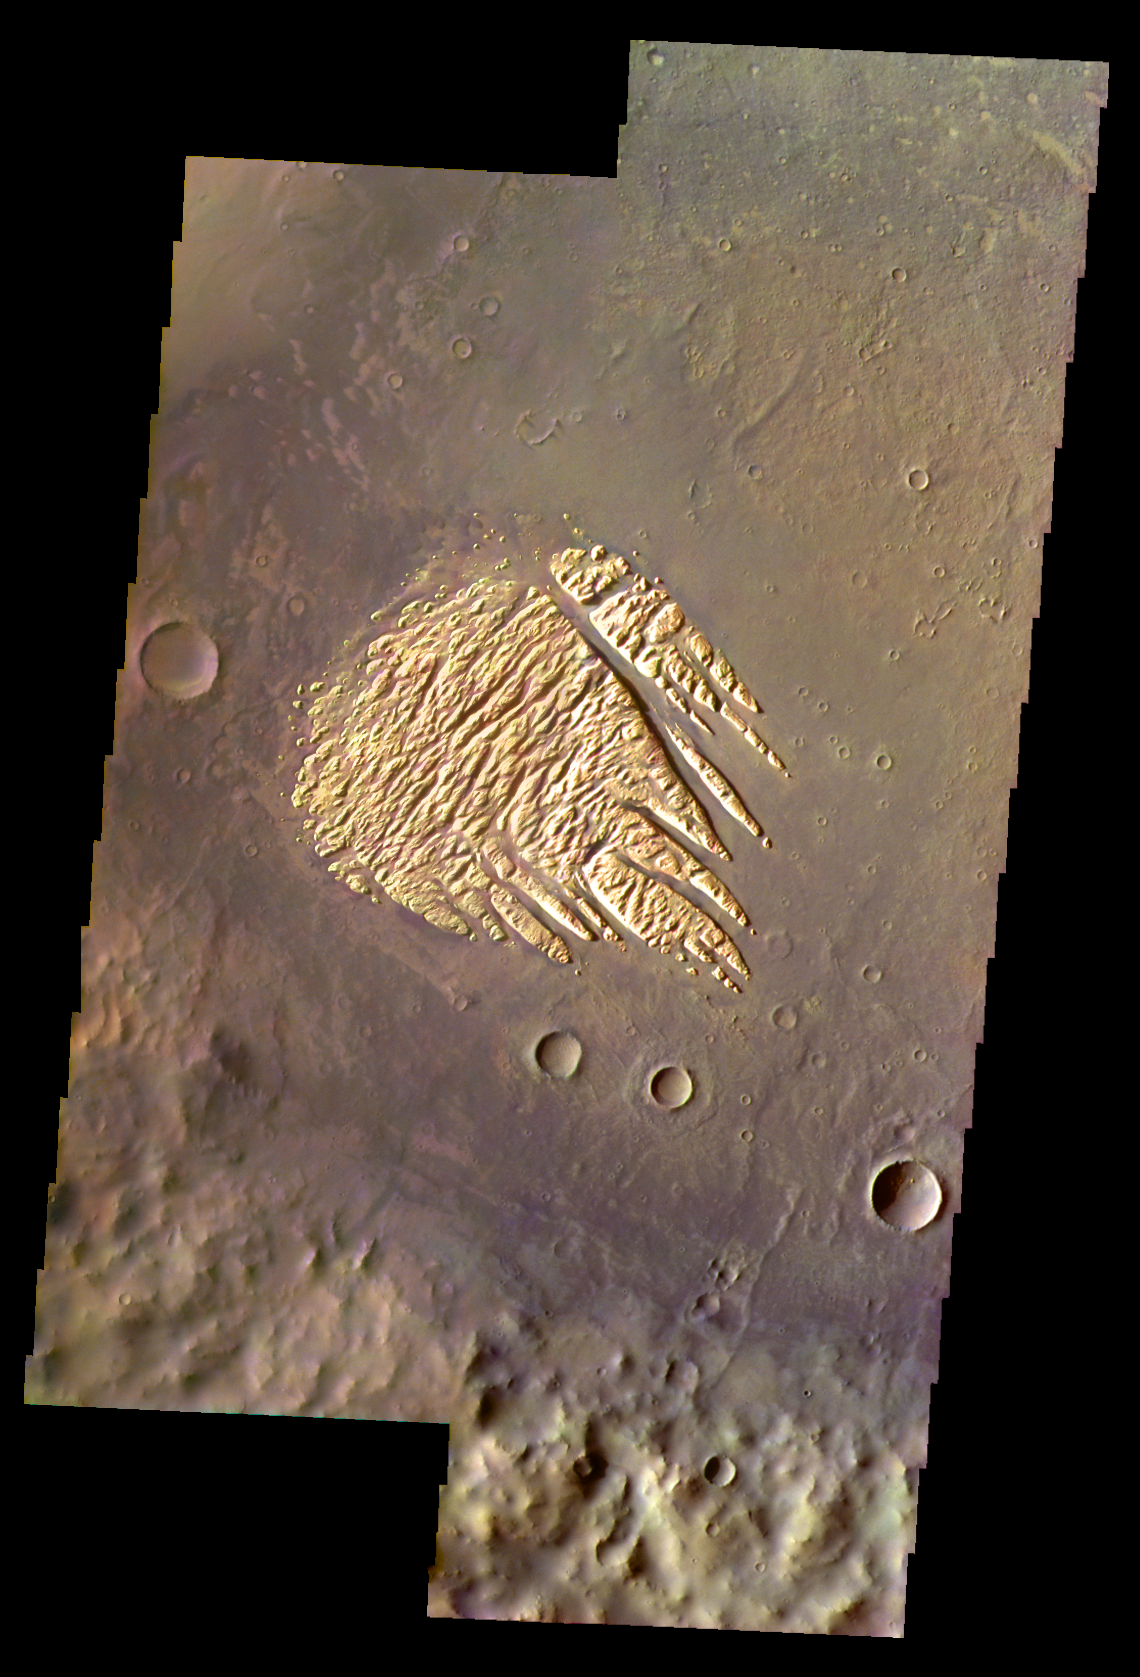

Martian Color #7

This image shows the bright deposit remaining on the floor of Pollack Crater.

This color treatment is the result of a collaboration between THEMIS team members at Cornell University and space artist Don Davis, who is an expert on true-color renderings of planetary and astronomical objects. Davis began with calibrated and co-registered THEMIS VIS multi-band radiance files produced by the Cornell group. Using as a guide true-color imaging from spacecraft and his own personal experience at Mt. Wilson and other observatories, he performed a manual color balance to display the spectral capabilities of the THEMIS imager within the context of other Mars observations. He also did some manual smoothing along with other image processing to minimize the effects of residual scattered light in the images.

Image information: VIS instrument. Latitude -8.0N, Longitude 24.9E. 35 meter/pixel resolution.

Please see the THEMIS Data Citation Note for details on crediting THEMIS images.

Note: this THEMIS visual image has not been radiometrically nor geometrically calibrated for this preliminary release. An empirical correction has been performed to remove instrumental effects. A linear shift has been applied in the cross-track and down-track direction to approximate spacecraft and planetary motion. Fully calibrated and geometrically projected images will be released through the Planetary Data System in accordance with Project policies at a later time.

NASA’s Jet Propulsion Laboratory manages the 2001 Mars Odyssey mission for NASA’s Office of Space Science, Washington, D.C. The Thermal Emission Imaging System (THEMIS) was developed by Arizona State University, Tempe, in collaboration with Raytheon Santa Barbara Remote Sensing. The THEMIS investigation is led by Dr. Philip Christensen at Arizona State University. Lockheed Martin Astronautics, Denver, is the prime contractor for the Odyssey project, and developed and built the orbiter. Mission operations are conducted jointly from Lockheed Martin and from JPL, a division of the California Institute of Technology in Pasadena.

Credit: NASA/JPL/ASU